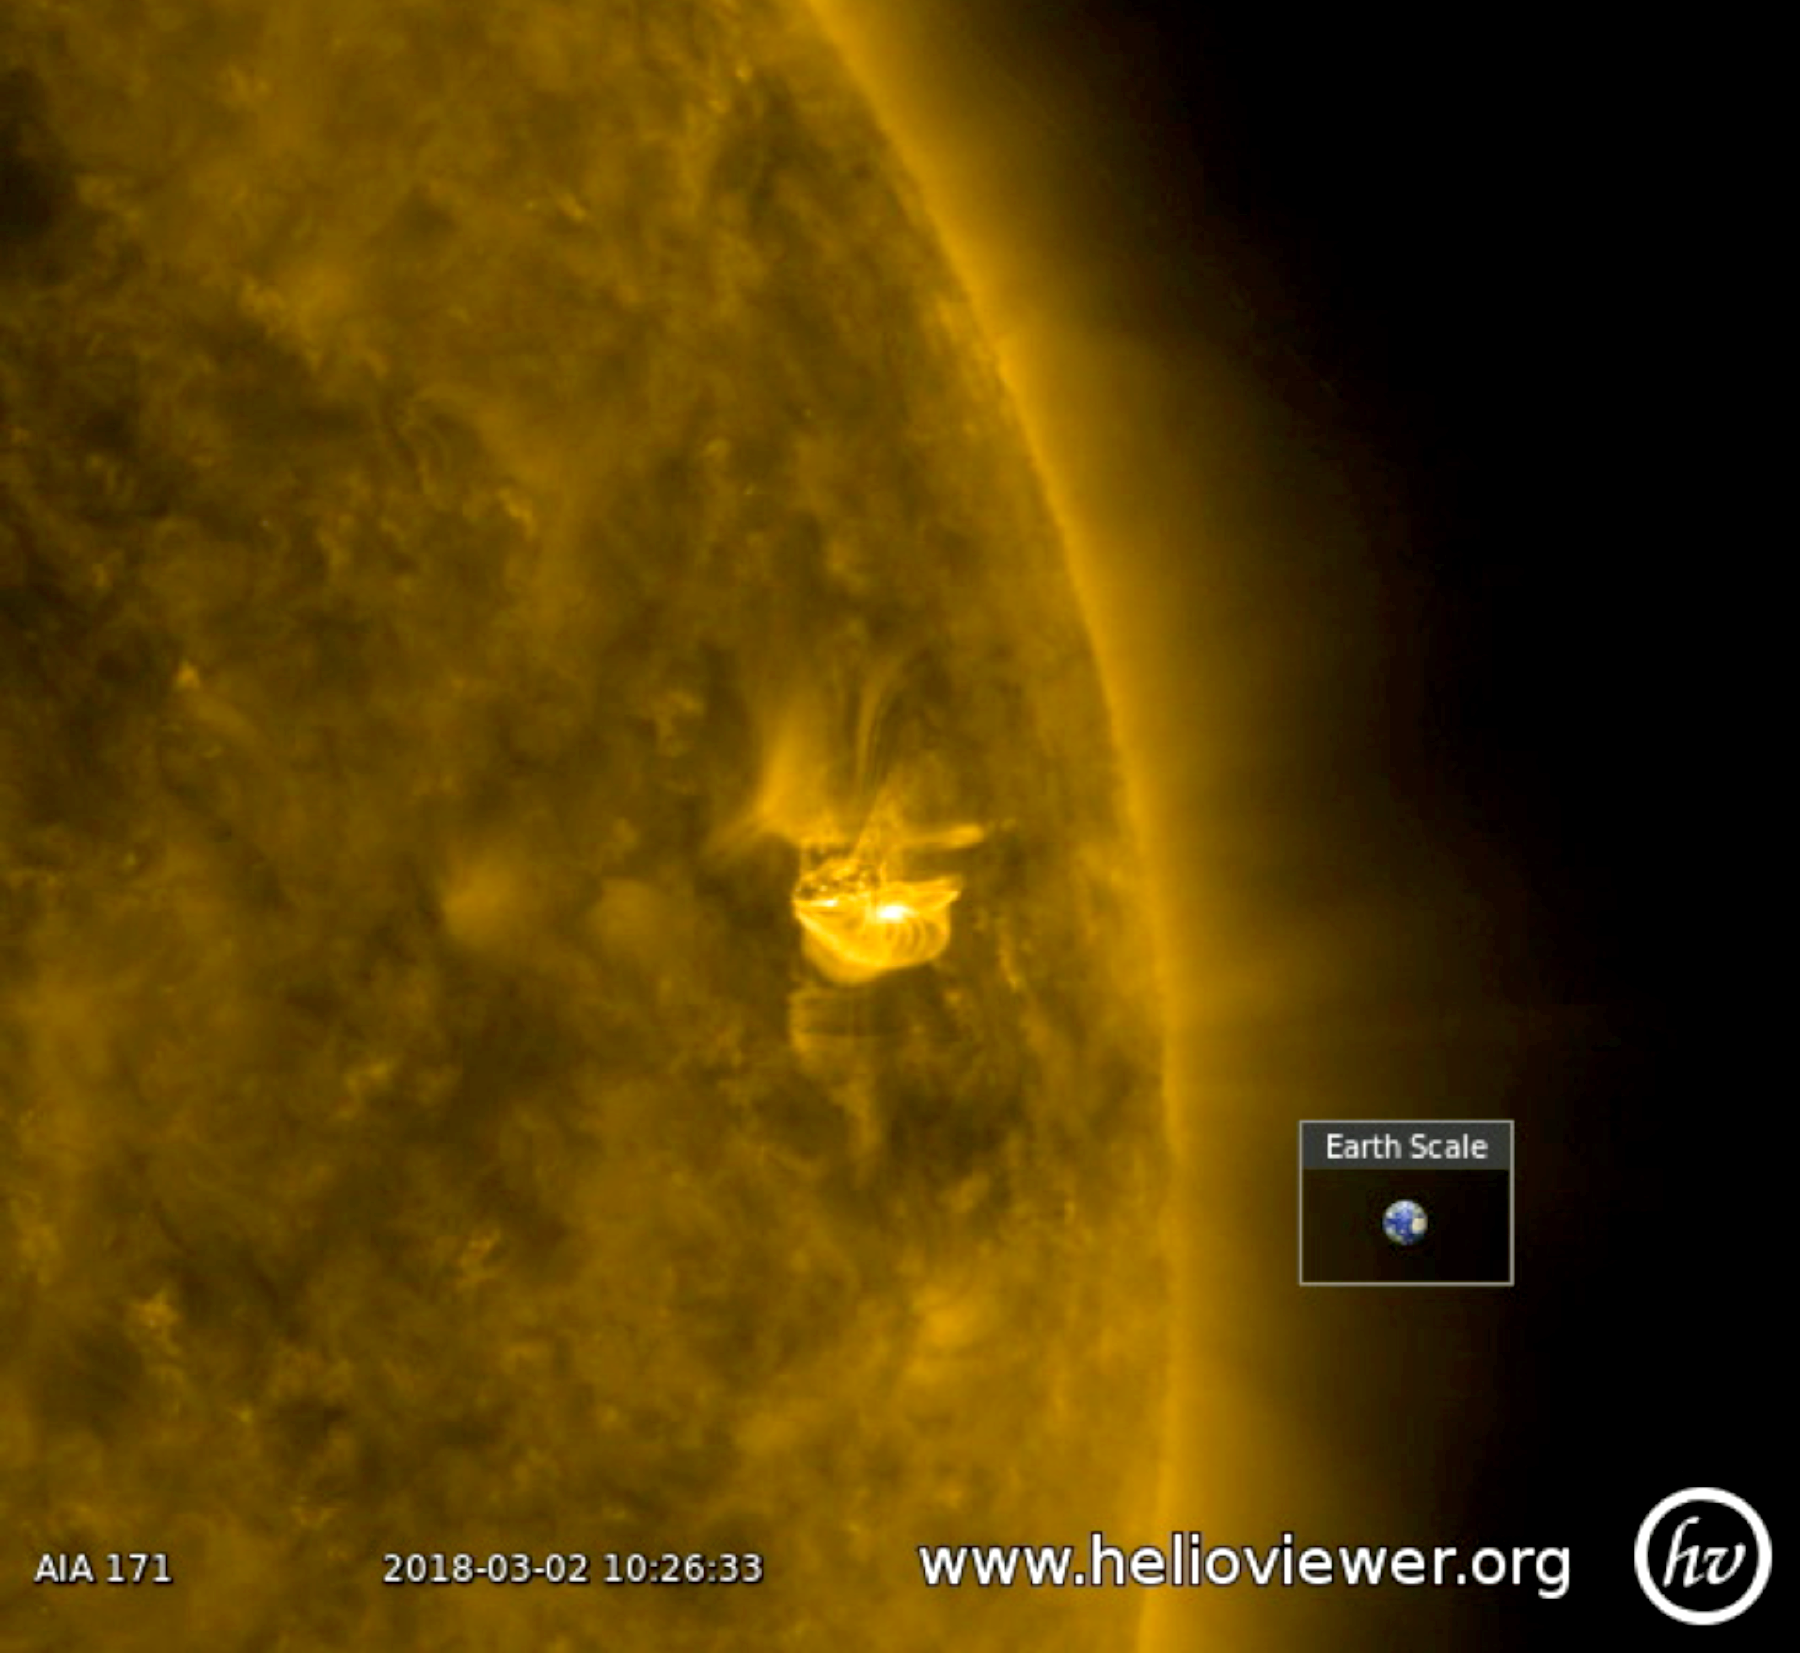

Small Bursts

A relatively small active region erupted twice in 18 hours (Mar. 2, 2018). After each burst, one can see the magnetic fields lines, which appear as bright coils, spiraling around the region. They are reorganizing the disrupted magnetic field. The quick second when the screen goes black was caused by the Earth passing between the spacecraft and the sun. Images were taken in a wavelength of extreme ultraviolet light. The video was produced using the free Helioviewer software at Helioviewer.org.

Movies
PIA22260_smallbursts_171.mp4
PIA22260_smallburst_171_sm.mp4

SDO is managed by NASA’s Goddard Space Flight Center, Greenbelt, Maryland, for NASA’s Science Mission Directorate, Washington. Its Atmosphere Imaging Assembly was built by the Lockheed Martin Solar Astrophysics Laboratory (LMSAL), Palo Alto, California.

Credit: NASA/GSFC/Solar Dynamics Observatory